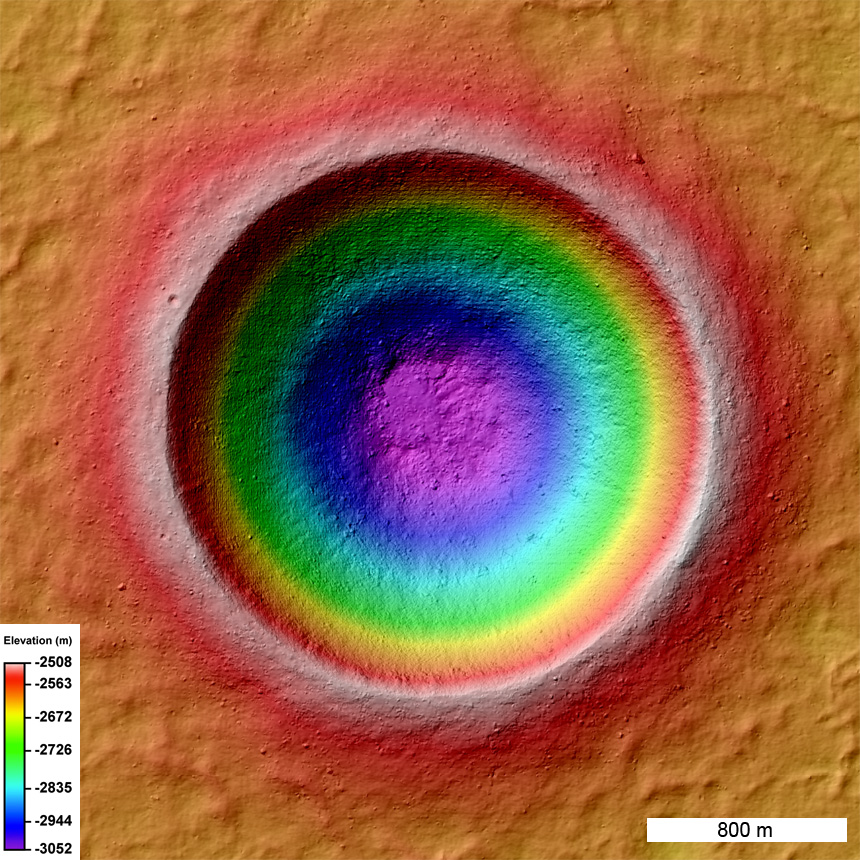

Barnstorming Linné Crater

Color coded shaded relief map of Linné crater (2.2 km diameter) created from an LROC NAC stereo topographic model. The colors represent elevations; cool colors are lowest and hot colors are highest.

NASA’s Goddard Space Flight Center built and manages the mission for the Exploration Systems Mission Directorate at NASA Headquarters in Washington. The Lunar Reconnaissance Orbiter Camera was designed to acquire data for landing site certification and to conduct polar illumination studies and global mapping. Operated by Arizona State University, LROC consists of a pair of narrow-angle cameras (NAC) and a single wide-angle camera (WAC). The mission is expected to return over 70 terabytes of image data.

Credit: NASA/GSFC/Arizona State University